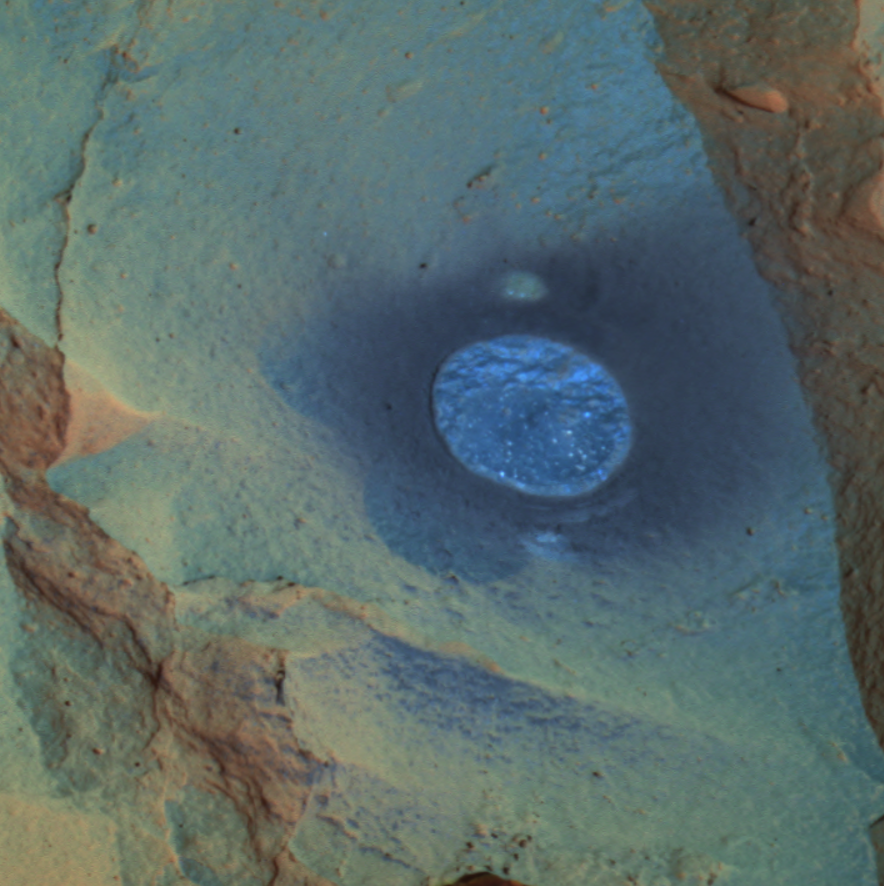

A Hole In Humphrey

This false-color image taken by the panoramic camera on the Mars Exploration Rover Spirit shows the rock dubbed “Humphrey” and the hole drilled into the rock by the rover. Spirit ground into the rock with the rock abrasion tool located on its robotic arm on the 60th martian day, or sol, of its mission. Scientists are investigating the freshly exposed rock with the scientific instruments on the arm. Spirit is about halfway to a large crater nicknamed “Bonneville.” This image was made by combining data from the camera’s different wavelength filters. The particular filters used were chosen to enhance features of scientific interest.

Credit: NASA/JPL